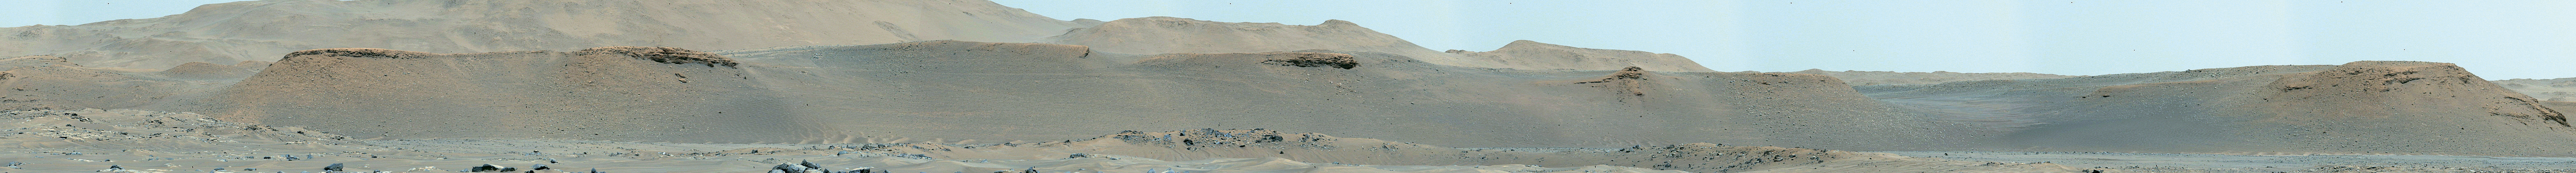

The Scarps of Jezero Crater’s Delta

This mosaic featuring several of the escarpments, or scarps – long, steep slopes – of Jezero Crater’s river delta was taken by the Mastcam-Z instrument aboard NASA’s Perseverance rover on Apr. 17, 2021. The delta formed billions of years ago from sediment that an ancient river carried to the mouth of the lake that once existed in the crater. The images that stitched together to create the mosaic were taken from a distance of about 1.2 miles (2.2 kilometers).

An annotated version of this image (Figure 1) indicates the location of four prominent scarps in the delta.

The Mastcam-Z investigation is led and operated by Arizona State University in Tempe, working in collaboration with Malin Space Science Systems in San Diego, California, on the design, fabrication, testing, and operation of the cameras, and in collaboration with the Neils Bohr Institute of the University of Copenhagen on the design, fabrication, and testing of the calibration targets.

A key objective for Perseverance’s mission on Mars is astrobiology, including the search for signs of ancient microbial life. The rover will characterize the planet’s geology and past climate, pave the way for human exploration of the Red Planet, and be the first mission to collect and cache Martian rock and regolith (broken rock and dust).

Subsequent NASA missions, in cooperation with ESA (European Space Agency), would send spacecraft to Mars to collect these sealed samples from the surface and return them to Earth for in-depth analysis.

The Mars 2020 Perseverance mission is part of NASA’s Moon to Mars exploration approach, which includes Artemis missions to the Moon that will help prepare for human exploration of the Red Planet.

JPL, which is managed for NASA by Caltech in Pasadena, California, built and manages operations of the Perseverance rover.

Credit: NASA/JPL-Caltech/ASU/MSSS